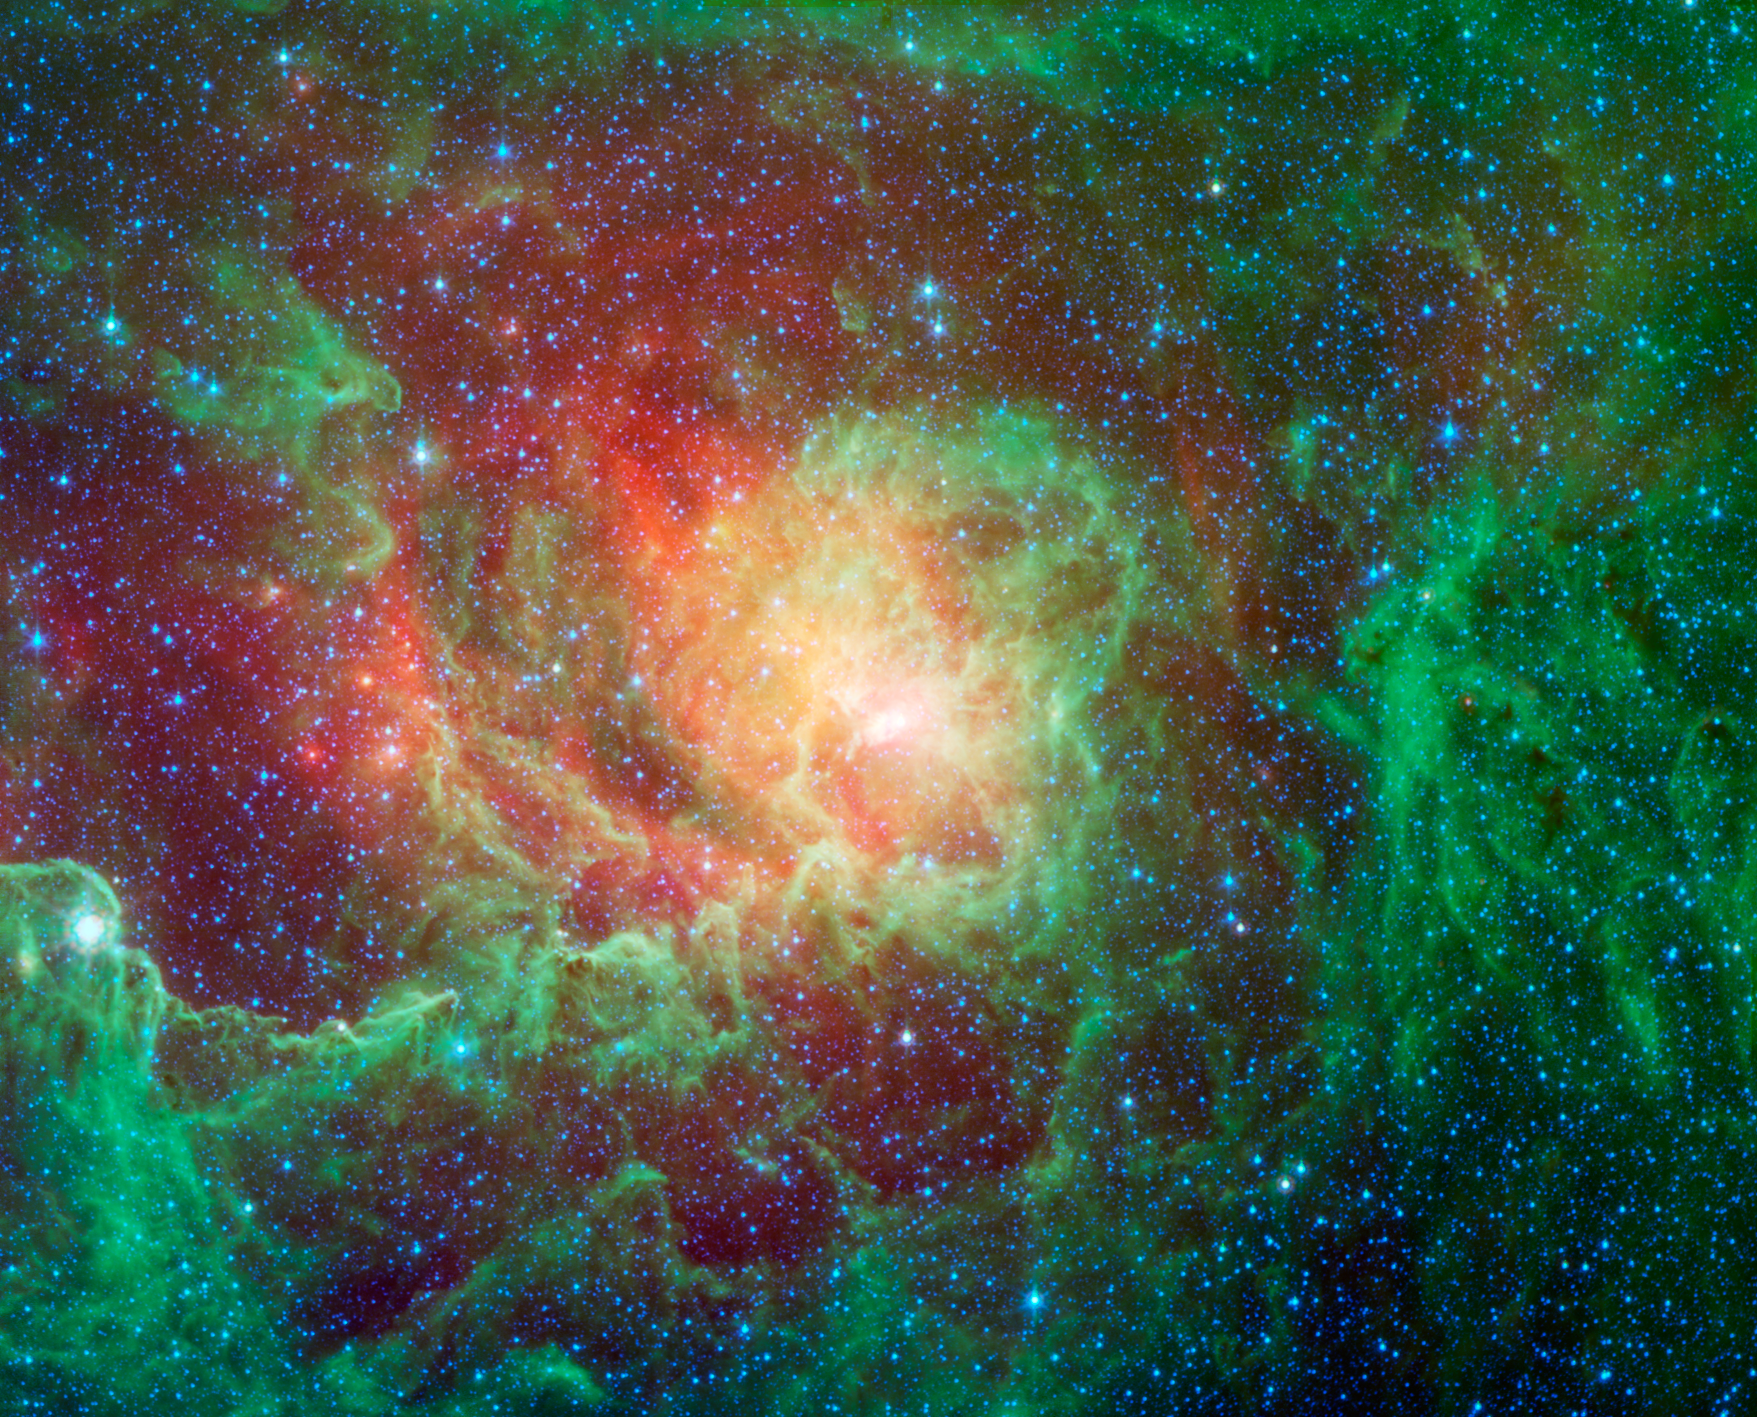

Into the Depths of the Lagoon Nebula

Swirling dust clouds and bright newborn stars dominate the view in this image of the Lagoon nebula from NASA’s Spitzer Space Telescope. Also known as Messier 8 and NGC 6523, astronomers estimate it to be between 4000 and 6000 light years away, lying in the general direction of the center of our galaxy in the constellation Sagittarius.

The Lagoon nebula was first noted by the astronomer Guillaume Le Gentil in 1747, and a few decades later became the 8th entry in Charles Messiers famous catalog of nebulae. It is of particular interest to stargazers as it is only one of two star-forming nebulae that can be seen with the naked eye from northern latitudes, appearing as a fuzzy grey patch.

The glowing waters of the Lagoon, as seen in visible light, are really pools of hot gas surrounding the massive, young stars found here. Spitzers infrared vision looks past the gas to show the dusty basin that it fills. Here we see the central regions of the Lagoon with green showing the glow of carbon-based dust grains, and red highlighting the thermal glow of the hottest dust.

The various columns of dust all seem to point inwards towards the central depths of the Lagoon. These structures are being sculpted by the intense glow of giant, young stars found at the nebulas core. Within these clouds of dust and gas, a new generation of stars is forming.

This image was made using data from Spitzers Infrared Array Camera (IRAC). Blue shows infrared light with wavelengths of 3.6 microns, green represents 4.5-micron light and red, 8.0-micron light.

NASA’s Jet Propulsion Laboratory, Pasadena, Calif., manages the Spitzer Space Telescope mission for NASA’s Science Mission Directorate, Washington. Science operations are conducted at the Spitzer Science Center at the California Institute of Technology in Pasadena. Caltech manages JPL for NASA.

Credit: NASA/JPL-Caltech